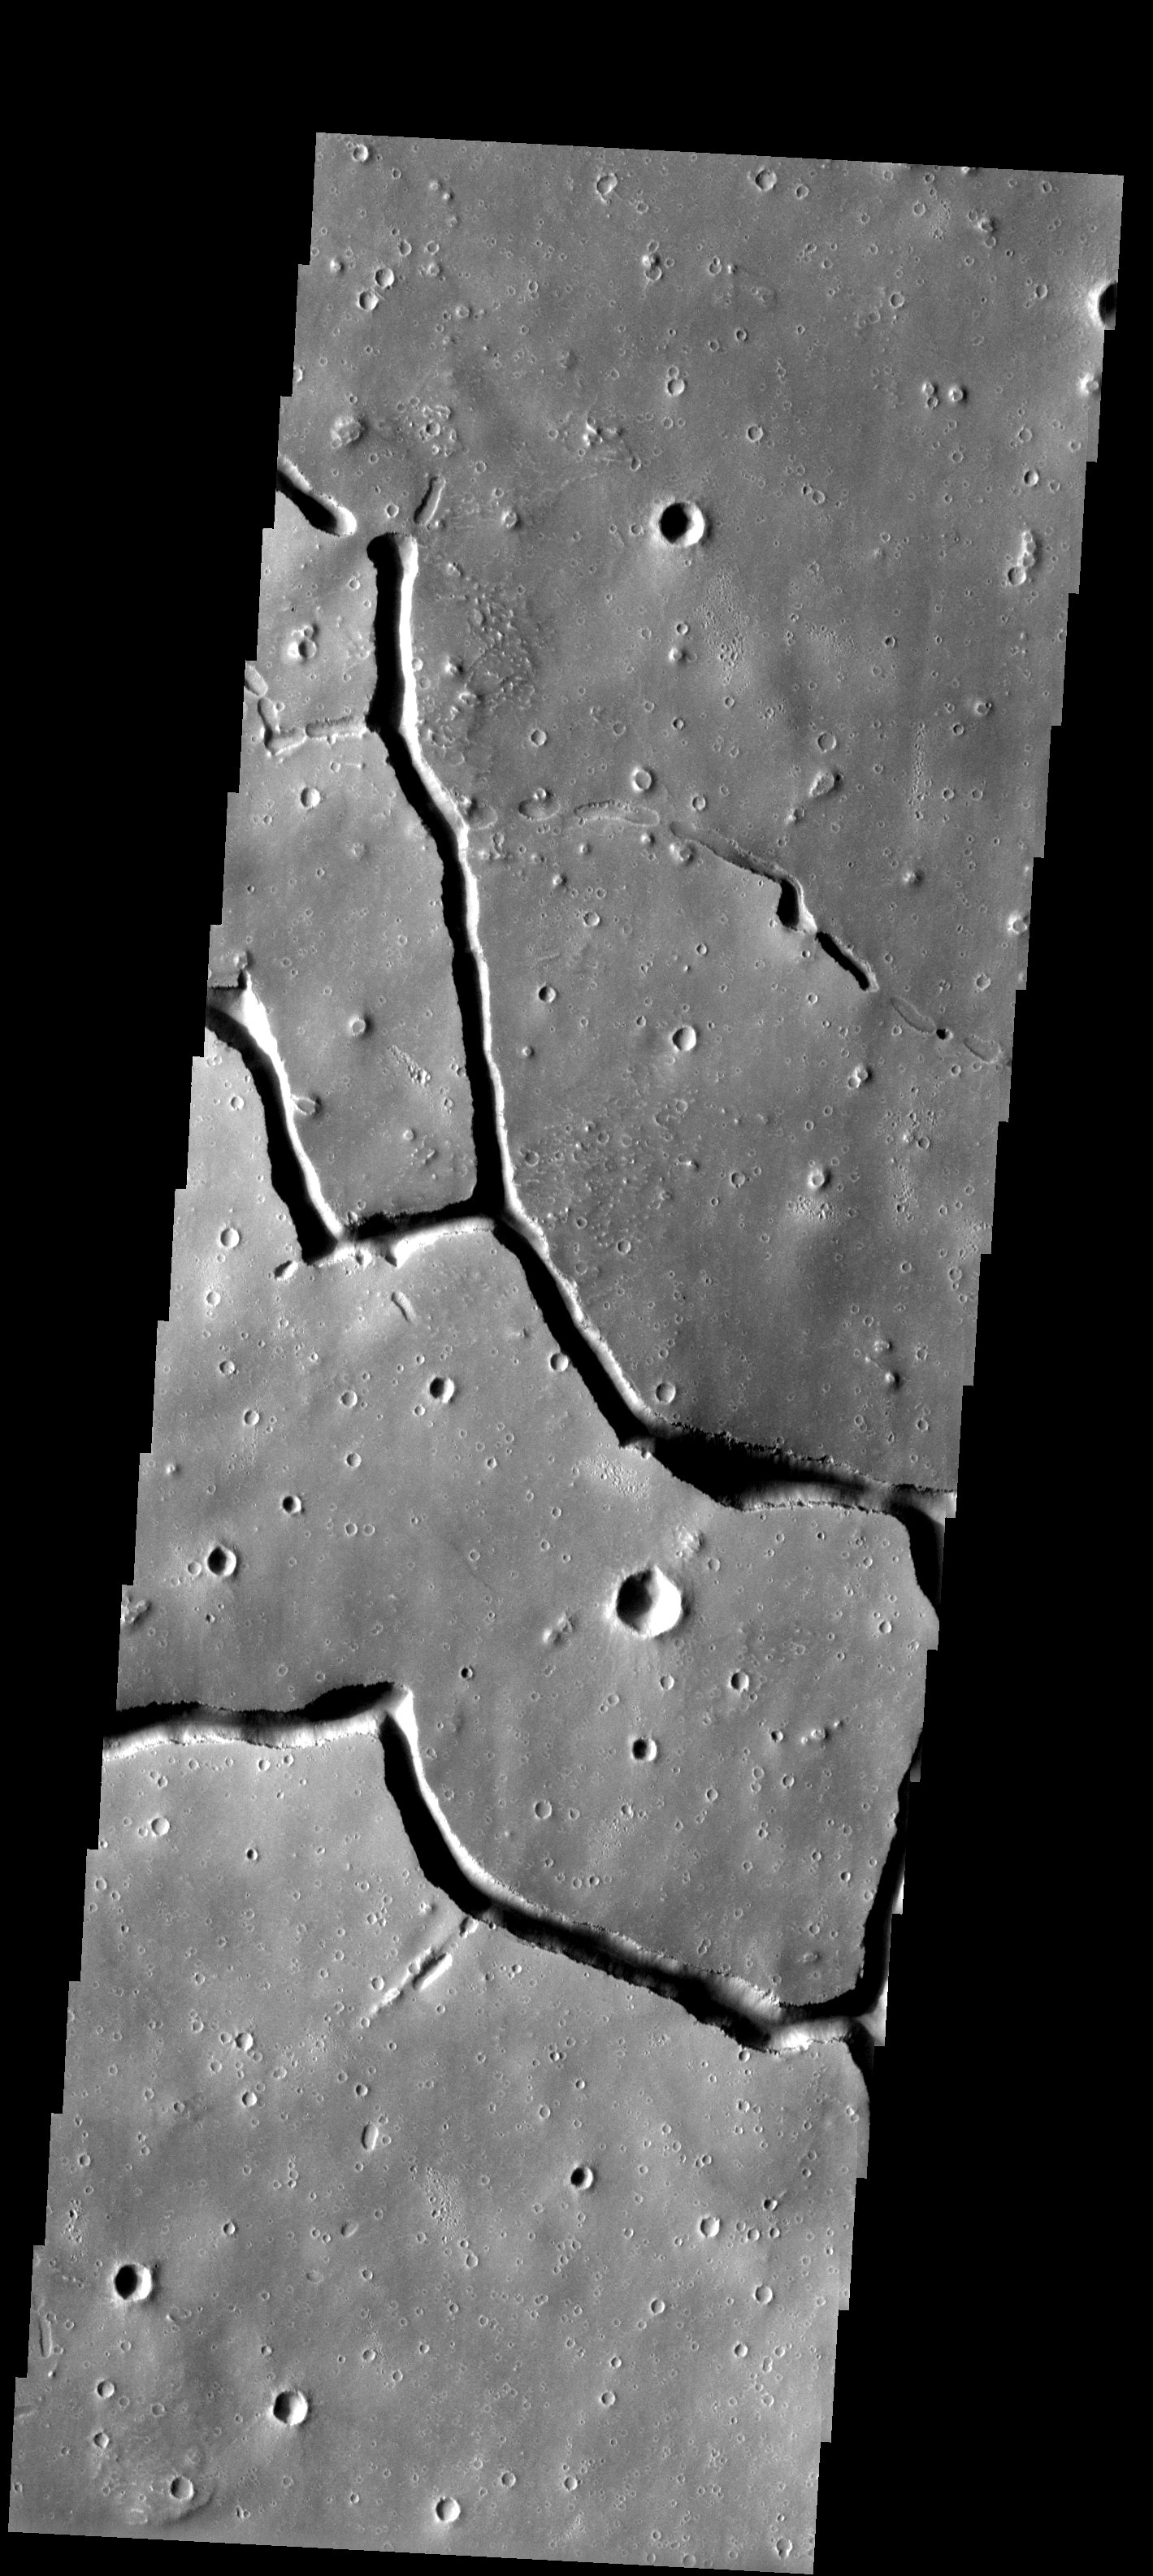

Hebrus Valles

About 1000 km west of the massive Elysium volcanic complex, a system of branching troughs shows a continuum of features that provides clues to their origin. Within the scene there are fully formed troughs, some approaching 2 km in depth, as well as shallow, discontinuous pits and troughs. The presence of the latter landforms suggests that a process of collapse is responsible for producing the deep and continuous final form of the troughs.

Note: this THEMIS visual image has not been radiometrically nor geometrically calibrated for this preliminary release. An empirical correction has been performed to remove instrumental effects. A linear shift has been applied in the cross-track and down-track direction to approximate spacecraft and planetary motion. Fully calibrated and geometrically projected images will be released through the Planetary Data System in accordance with Project policies at a later time.

NASA’s Jet Propulsion Laboratory manages the 2001 Mars Odyssey mission for NASA’s Office of Space Science, Washington, D.C. The Thermal Emission Imaging System (THEMIS) was developed by Arizona State University, Tempe, in collaboration with Raytheon Santa Barbara Remote Sensing. The THEMIS investigation is led by Dr. Philip Christensen at Arizona State University. Lockheed Martin Astronautics, Denver, is the prime contractor for the Odyssey project, and developed and built the orbiter. Mission operations are conducted jointly from Lockheed Martin and from JPL, a division of the California Institute of Technology in Pasadena.

Image information: VIS instrument. Latitude 21.1, Longitude 123.3 East (236.7 West). 19 meter/pixel resolution.

Credit: NASA/JPL/Arizona State University